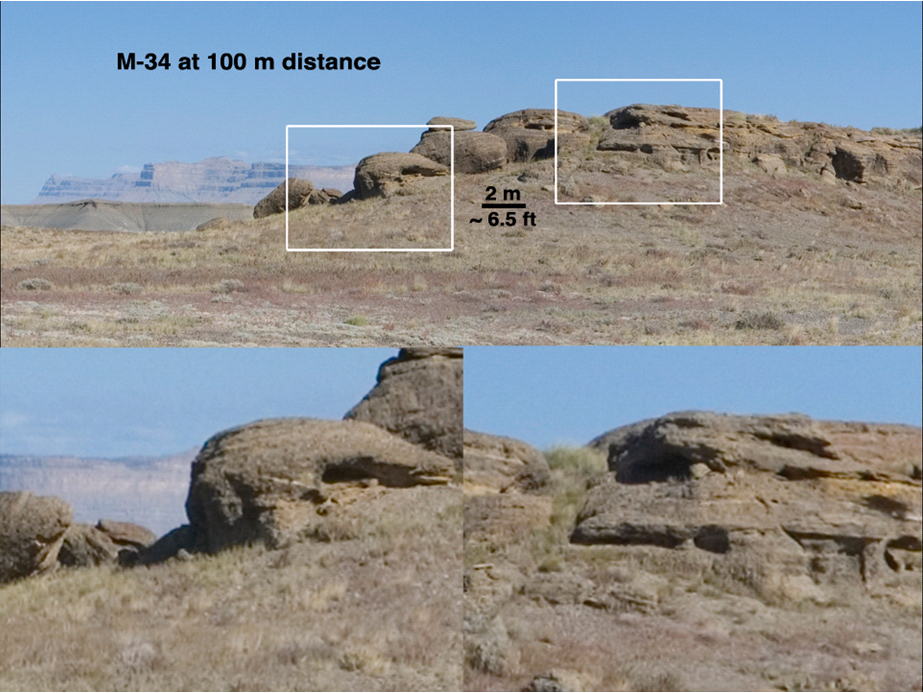

Illustrating MastCam Capabilities with a Terrestrial Scene

This set of views illustrates capabilities of the Mast Camera (MastCam) instrument on the Mars Science Laboratory’s Curiosity rover, using a scene on Earth as an example of what MastCam’s two cameras can see from different distances.

The images show a rock outcrop just south of Green River, Utah, of ancient (Jurassic Period, around 150 Million years old) rocks exposed by erosion of a large amount of sedimentary rock in the area. These images were taken with a consumer camera with a Bayer Filter Array and a pixel size very similar to that of the Mastcam, through lenses with the same focal lengths as the Mastcams. In all these examples, the term “resolution” is defined as three times the per-pixel scale; that is, it takes three pixels as a minumum to “resolve” a feature.

The initial view simulates what the 34-millimeter-focal-length Mastcam (M-34) resolves in a rock outcrop from a distance of 120 yards (100 meters). That is the distance between goal posts on a standard America football field. The white boxes in the upper view show the outlines of the two lower, enlarged views, and are about 10 yards (9 meters) across. Features about 3 inches (8 centimeters) across are resolvable in this view.

Figure 1 simulates imaging with the 100-millimeter-focal-length Mastcam (M-100) from the same distance. The M-100 resolution at 120 yards (100 meters) distance is about 0.9 inch (2.25 centimeters). The white boxes in this example are about as wide as the separation of the vertical uprights of a goal post (18.67 feet, ot 17.1 meters). One can see in the lower left image many rounded dots in the rock; these are pebbles and cobbles that were transported into the area, and they are seen and interpreted in later figures of this series.

Figure 2 simulates imaging of the same outcrop with M-34 from a distance of 55 yards (50 meters). The white boxes are as wide as the separation between uprights on a goal post. The resolution is about 1.5 inches (4 centimeters). Although twice as close, this image is not quite at the same resolution as the M-100 image taken from 100 meters distance (Fig. 1).

Figure 3 simulates imaging with M-100 from 55 yards (50 meters). From this distance, M-100 can resolve objects 0.45 inch (1.1 centimeter) across. In this view one can clearly see the pebbles and cobbles in the image in the lower left, and layers of both resolved stones and layers without such large features in the image on the right.

Figure 4 simulates both Mastcams from roughly 11 yards (10 meters), the distance from the 1 yard line to the goal post. The top image (M-34 equivalent) covers an area about 14 feet (4.3 meters) across and has a resolution of one-third of an inch (0.84 centimeter). The bottom image (M-100 equivalent) covers an area 61 inches (1.55 meters) across and has a resolution of one-eleventh of an inch (less than a quarter of a centimeter). This image shows a dark-toned, water-lain, pebble conglomerate with well worn (rounded) stones overlying a lighter-toned, river-formed sandstone. The pebbles are about 1 to 2 inches (2.5 to 5 centimeters) in diameter, which requires the water that transported them to be flowing briskly. The grey and tan layers in the sandstone are also about 1 to 2 inches (2.5 to 5 centimeters) thick.

The sandstone and conglomerate interpretations were possible at a distance of between 50 and 100 meters, and the details of the interpretation of the flow regime were possible at distances of less than 20 meters.

Malin Space Science Systems, San Diego, built MastCam and two other cameras on Curiosity. NASA’s Jet Propulsion Laboratory, a division of the California Institute of Technology in Pasadena, manages the Mars Science Laboratory Project for the NASA Science Mission Directorate, Washington.

Credit: NASA/JPL-Caltech/MSSS